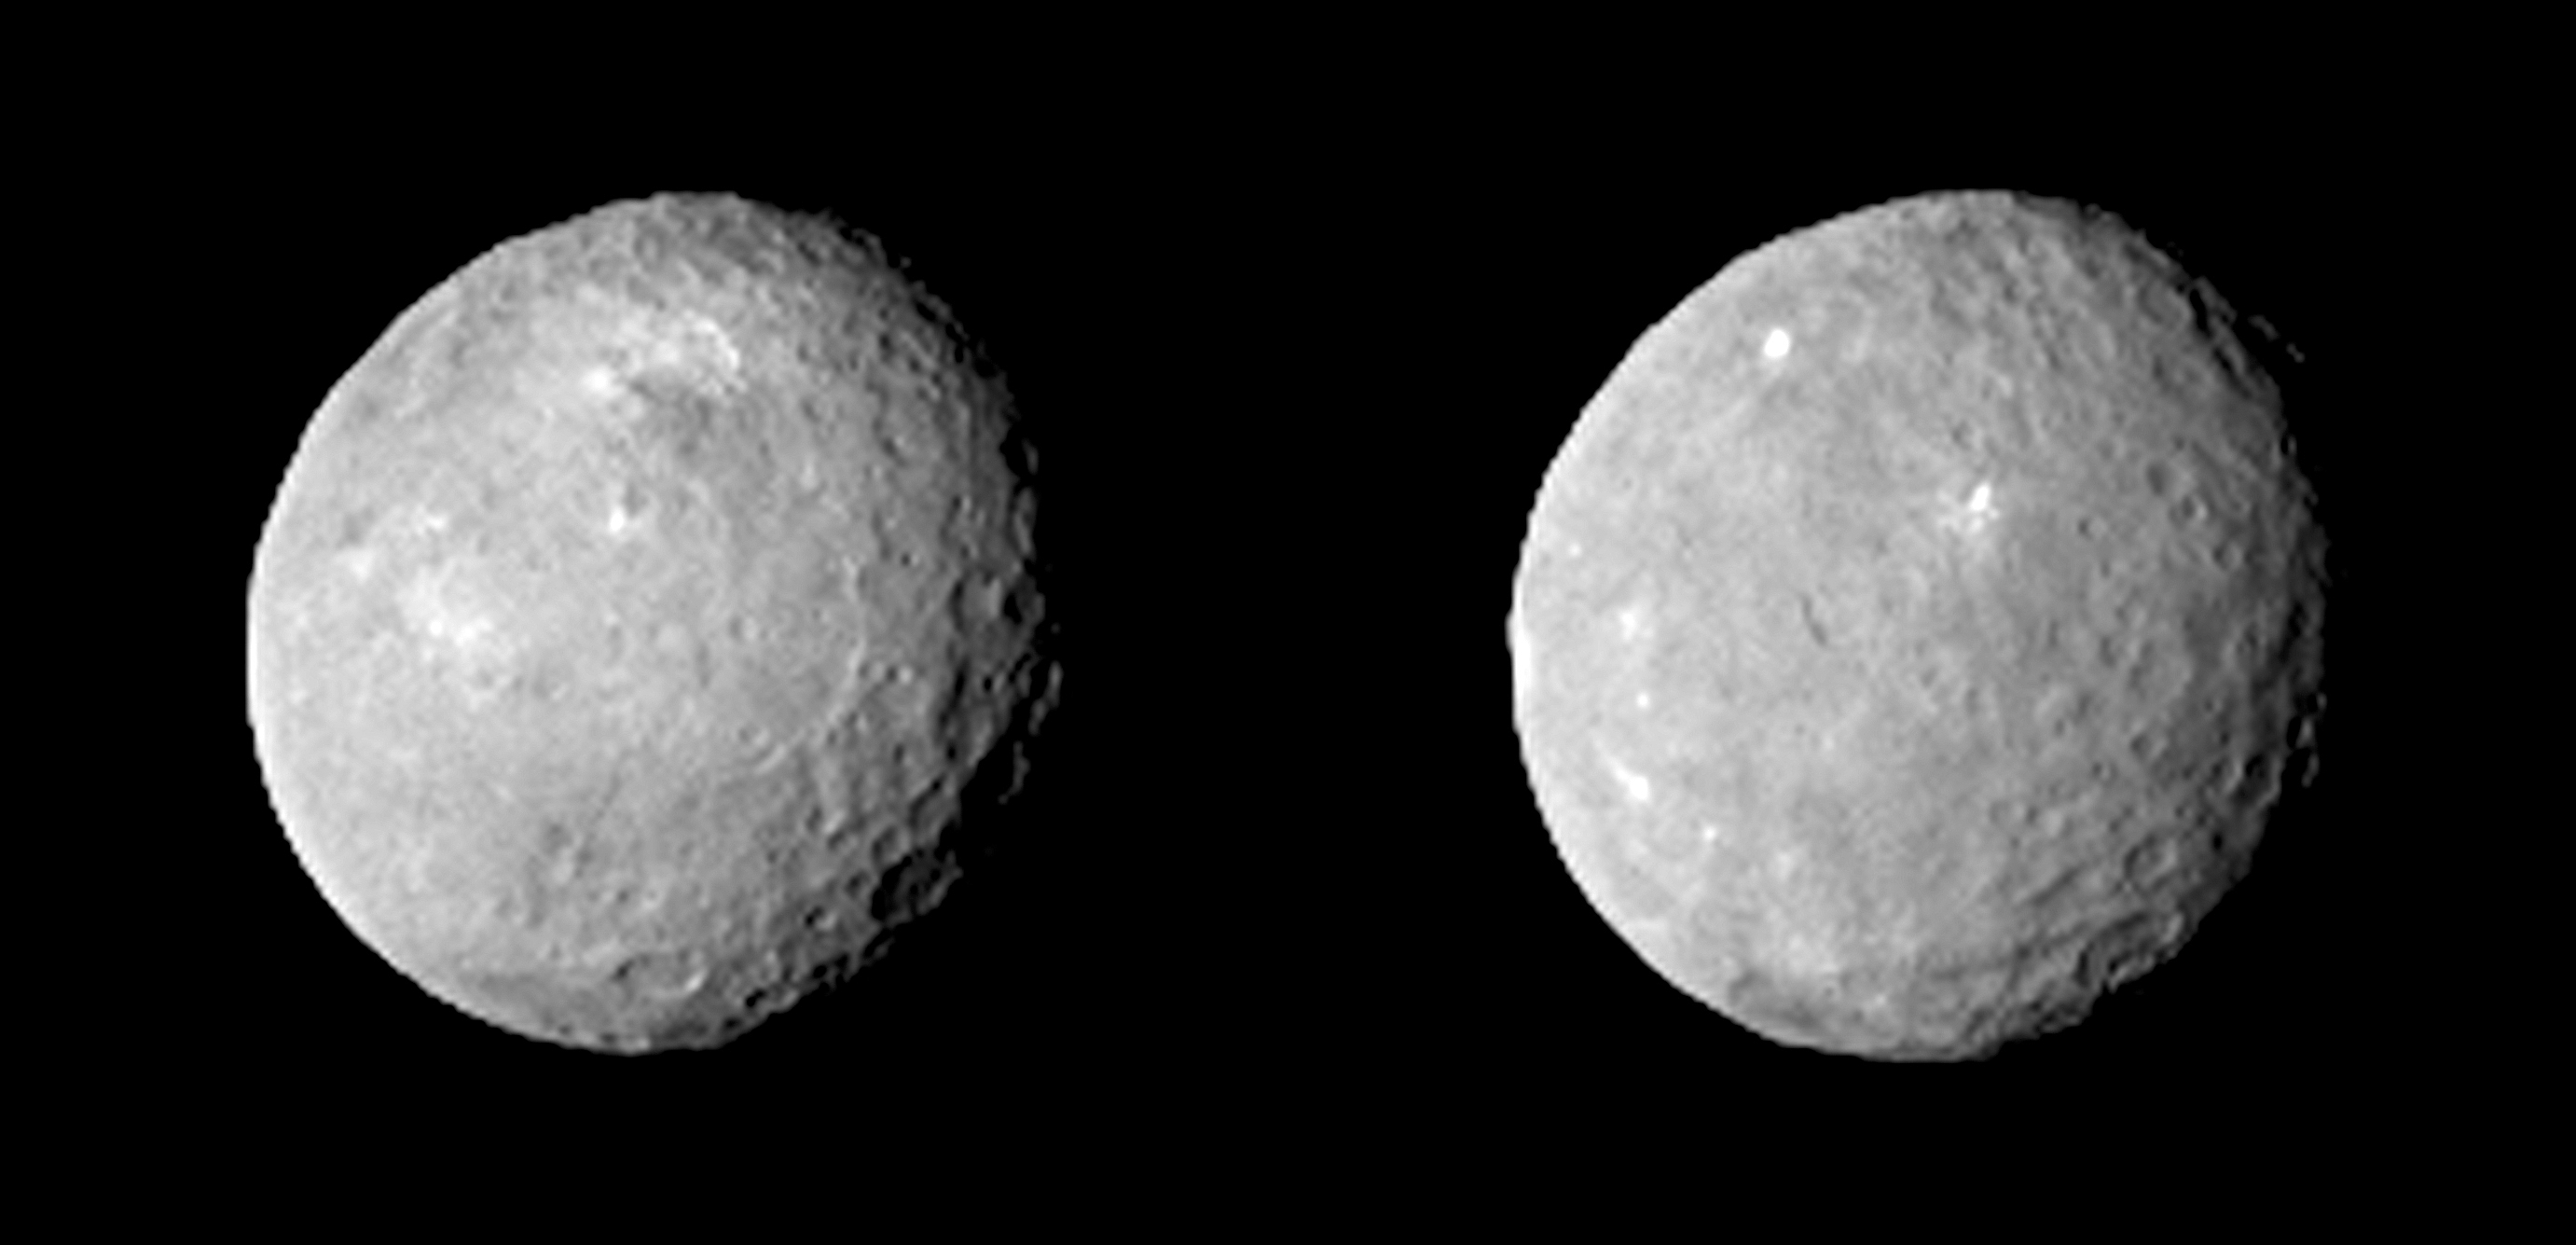

Dawn Approaches: Two Faces of Ceres

These two views of Ceres were acquired by NASA’s Dawn spacecraft on Feb. 12, 2015, from a distance of about 52,000 miles (83,000 kilometers) as the dwarf planet rotated. The images, which were taken about 10 hours apart, have been magnified from their original size.

The Dawn spacecraft is due to arrive at Ceres on March 6, 2015.

Dawn’s mission to Vesta and Ceres is managed by the Jet Propulsion Laboratory for NASA’s Science Mission Directorate in Washington. Dawn is a project of the directorate’s Discovery Program, managed by NASA’s Marshall Space Flight Center in Huntsville, Alabama. UCLA is responsible for overall Dawn mission science. Orbital ATK, Inc., of Dulles, Virginia, designed and built the spacecraft. JPL is managed for NASA by the California Institute of Technology in Pasadena. The framing cameras were provided by the Max Planck Institute for Solar System Research, Göttingen, Germany, with significant contributions by the German Aerospace Center (DLR) Institute of Planetary Research, Berlin, and in coordination with the Institute of Computer and Communication Network Engineering, Braunschweig. The visible and infrared mapping spectrometer was provided by the Italian Space Agency and the Italian National Institute for Astrophysics, built by Selex ES, and is managed and operated by the Italian Institute for Space Astrophysics and Planetology, Rome. The gamma ray and neutron detector was built by Los Alamos National Laboratory, New Mexico, and is operated by the Planetary Science Institute, Tucson, Arizona.

Credit: NASA/JPL-Caltech/UCLA/MPS/DLR/IDA